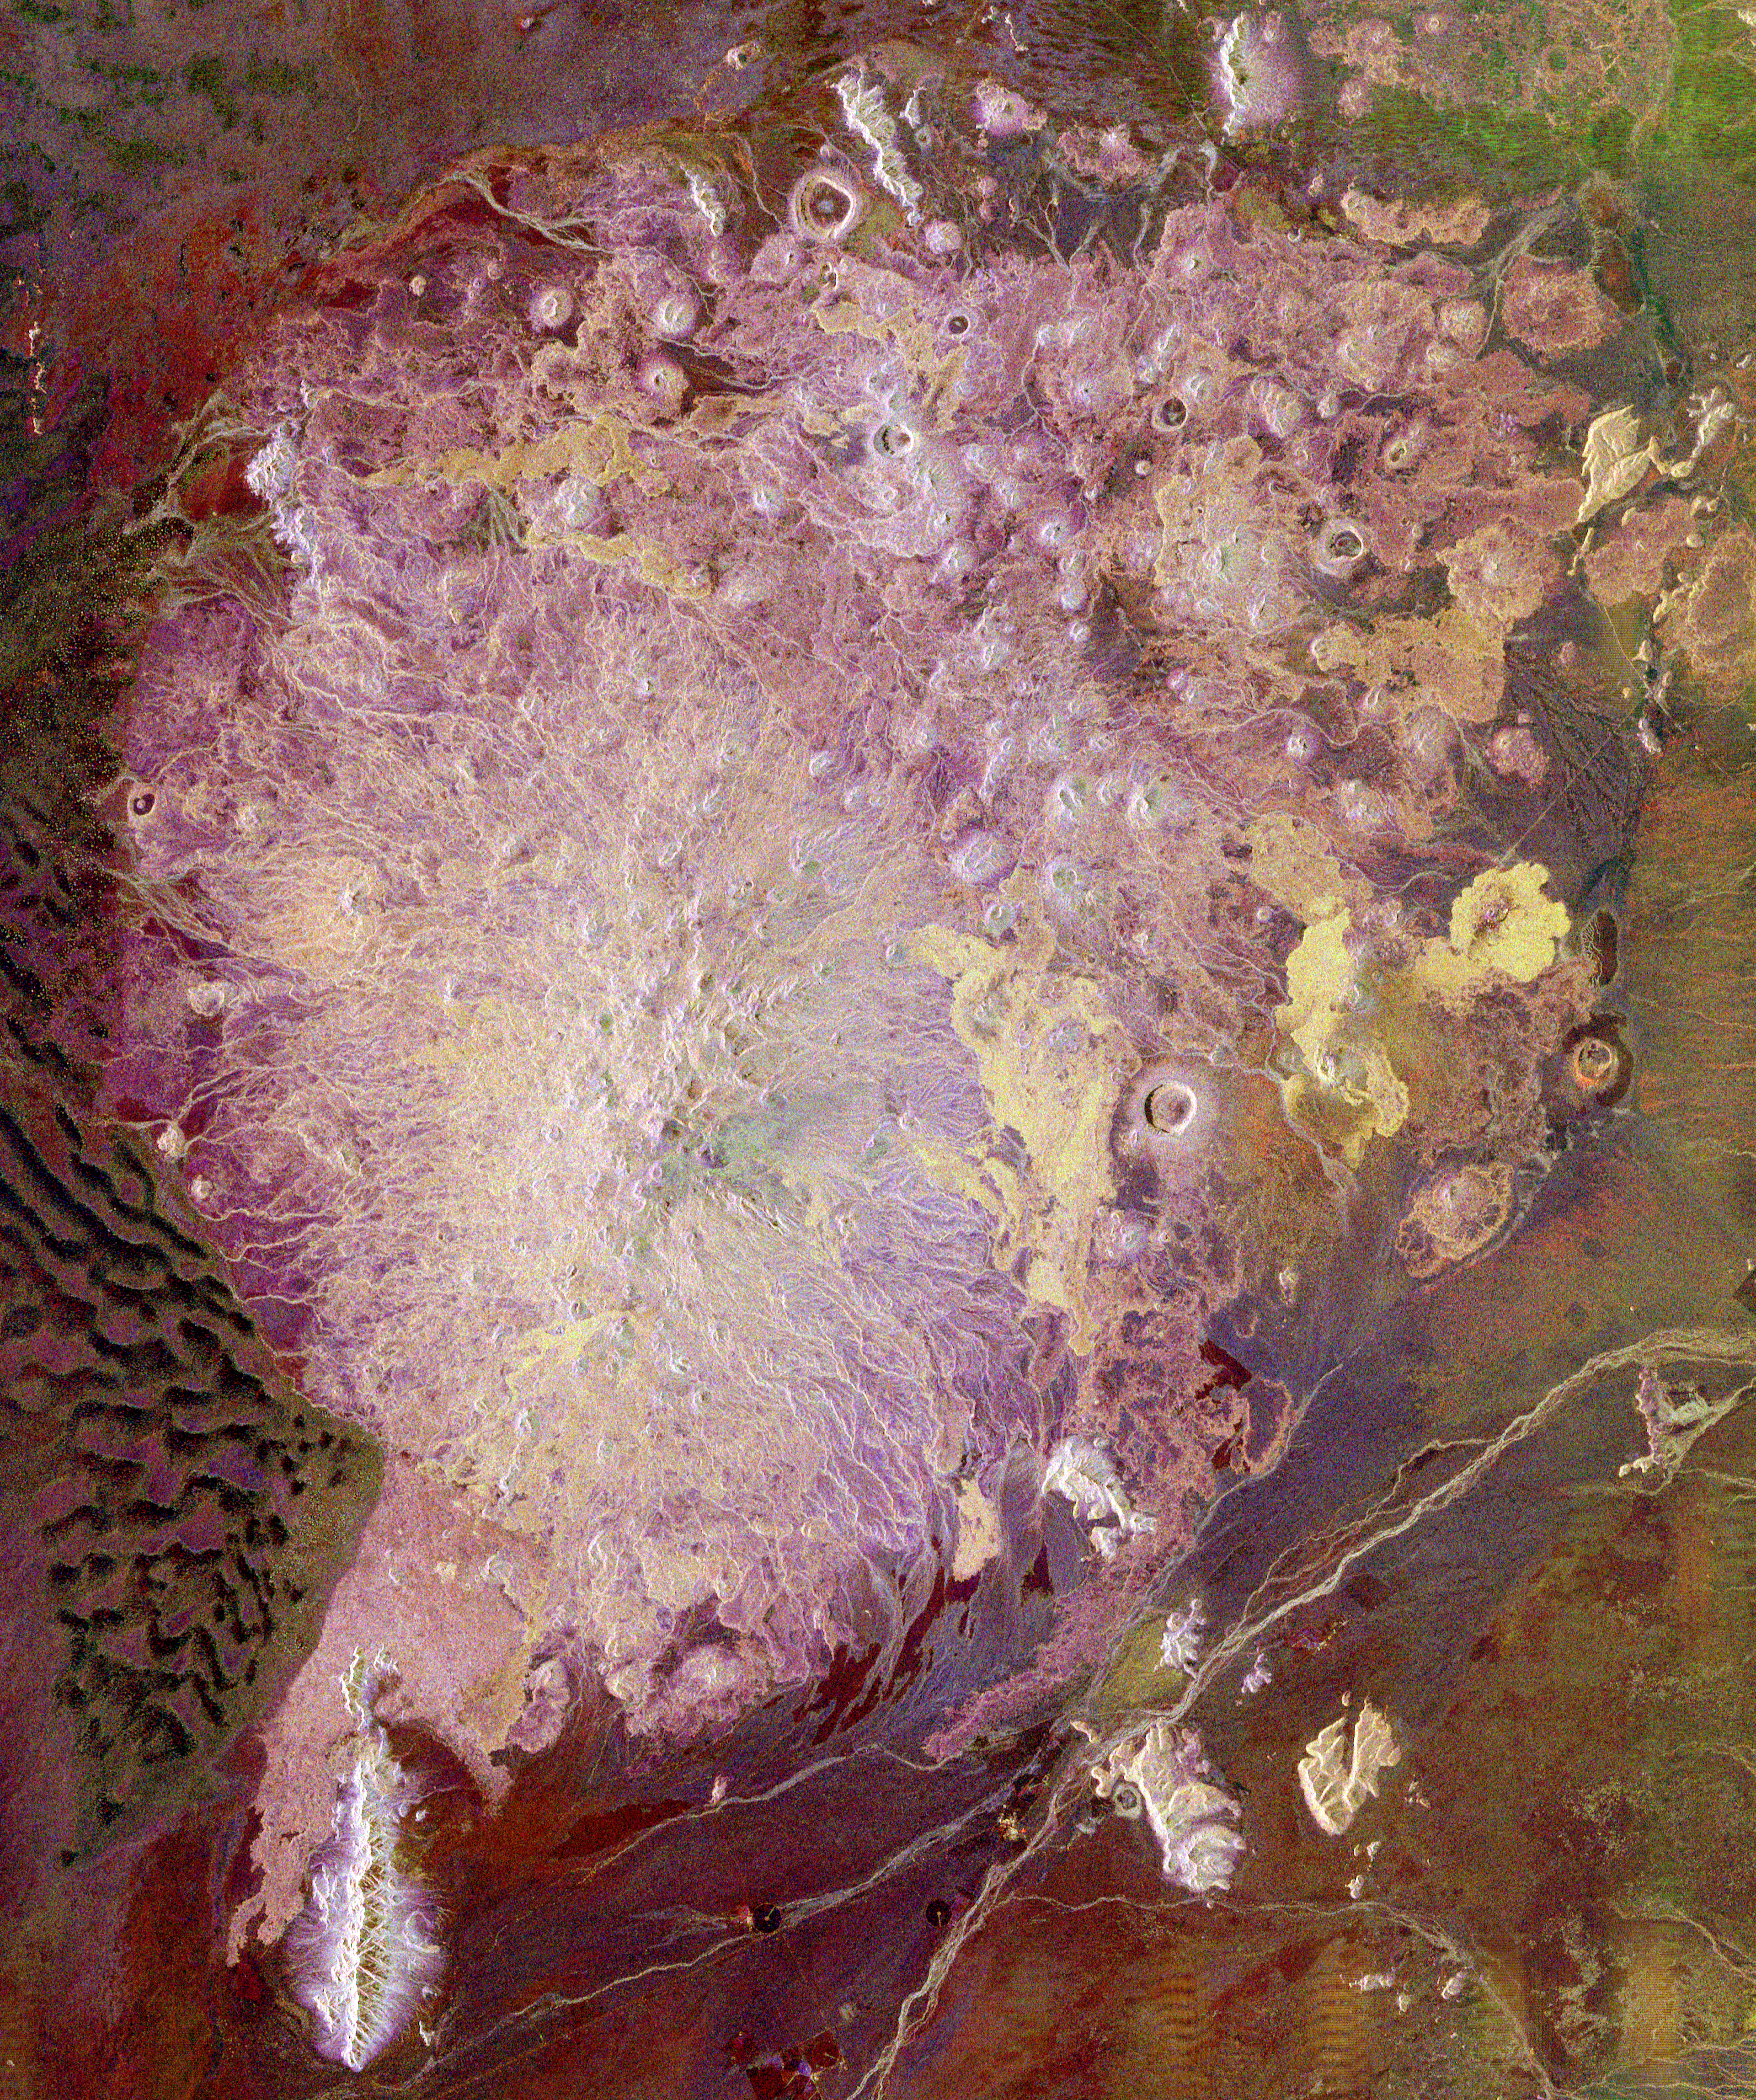

Space Radar Image of Pinacate Volcanic Field, Mexico

This spaceborne radar image shows the Pinacate Volcanic Field in the state of Sonora, Mexico, about 150 kilometers (93 miles) southeast of Yuma, Arizona. The United States/Mexico border runs across the upper right corner of the image. More than 300 volcanic vents occur in the Pinacate field, including cinder cones that experienced small eruptions as recently as 1934. The larger circular craters seen in the image are a type of volcano known as a “maar,” which erupts violently when rising magma encounters groundwater, producing highly pressurized steam that powers explosive eruptions. The highest elevations in the volcanic field, about 1200 meters (4000 feet), occur in the “shield volcano” structure shown in bright white, occupying most of the left half of the image. Numerous cinder cones dot the flanks of the shield. The yellow patches to the right of center are newer, rough-textured lava flows that strongly reflect the long wavelength radar signals. Along the left edge of the image are sand dunes of the Gran Desierto. The dark areas are smooth sand and the brighter brown and purple areas have vegetation on the surface. Radar data provide a unique means to study the different types of lava flows and wind-blown sands.

This image was acquired by Spaceborne Imaging Radar-C/X-Band Synthetic Aperture Radar (SIR-C/X-SAR) onboard the space shuttle Endeavour on April 18, 1994. The image is 57 kilometers by 48 kilometers (35 miles by 30 miles) and is centered at 31.7 degrees north latitude, 113.4 degrees West longitude. North is toward the upper right. The colors are assigned to different radar frequencies and polarizations of the radar as follows: red is L-band, horizontally transmitted and received; green is L-band, horizontally transmitted, vertically received; and blue is C-band, horizontally transmitted, vertically received. SIR-C/X-SAR, a joint mission of the German, Italian, and United States space agencies, is part of NASA’s Mission to Planet Earth.

Credit: NASA/JPL